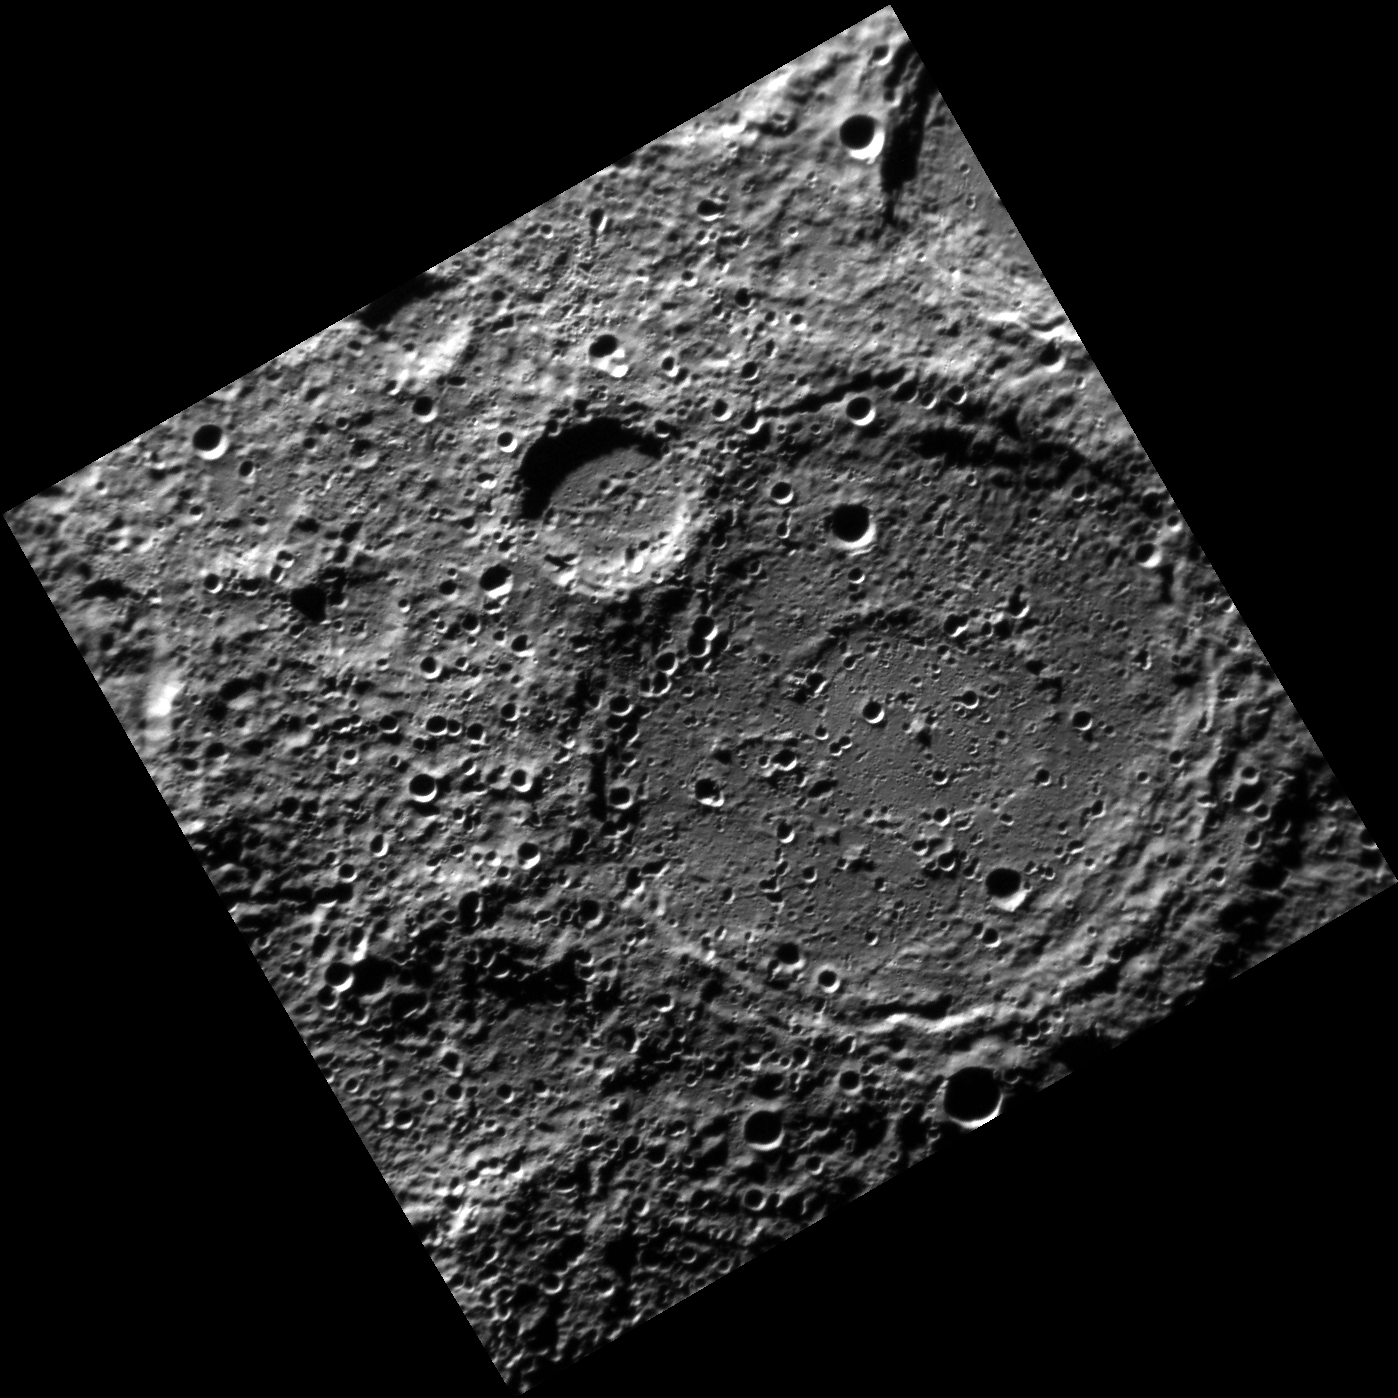

Large Impacts Ring Twice

This image shows a double ring impact basin with a smaller, younger crater superimposed on its rim. Larger impacts, such as the one that created this basin, form ring structures instead of central peaks.

This image was acquired as part of MDIS’s high-resolution surface morphology base map. The surface morphology base map will cover more than 90% of Mercury’s surface with an average resolution of 250 meters/pixel (0.16 miles/pixel or 820 feet/pixel). Images acquired for the surface morphology base map typically have off-vertical Sun angles (i.e., high incidence angles) and visible shadows so as to reveal clearly the topographic form of geologic features.

The MESSENGER spacecraft is the first ever to orbit the planet Mercury, and the spacecraft’s seven scientific instruments and radio science investigation are unraveling the history and evolution of the Solar System’s innermost planet. Visit the Why Mercury? section of this website to learn more about the key science questions that the MESSENGER mission is addressing. During the one-year primary mission, MDIS is scheduled to acquire more than 75,000 images in support of MESSENGER’s science goals.

Date acquired: June 02, 2011
Image Mission Elapsed Time (MET): 215511113
Image ID: 329264
Instrument: Narrow Angle Camera (NAC) of the Mercury Dual Imaging System (MDIS)
Center Latitude: -80.35°
Center Longitude: 212.0° E
Resolution: 255 meters/pixel
Scale: The large impact crater is ~165 km (102 mi) in diameter.
Incidence Angle: 81.6°
Emission Angle: 0.9°
Phase Angle: 82.2°

These images are from MESSENGER, a NASA Discovery mission to conduct the first orbital study of the innermost planet, Mercury. For information regarding the use of images, see the MESSENGER image use policy.

Credit: NASA/Johns Hopkins University Applied Physics Laboratory/Carnegie Institution of Washington